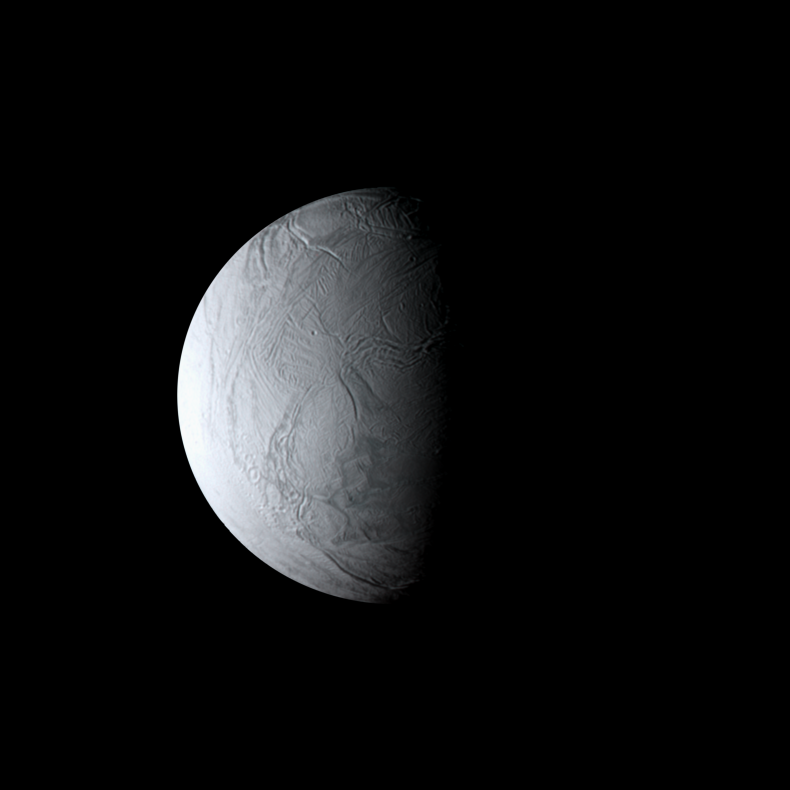

White Moon

As the Cassini spacecraft sped away from Enceladus following its close August 2008 flyby, the moon’s wrinkled south polar region remained in view.

The blue-green hues so apparent in false color views like PIA11112 (obtained three hours before this image) are absent in natural-color views like this one, which approximate the scene as it might appear to human eyes. In visible light, the surface of Enceladus is almost perfectly white, and is, in fact, one of the most reflective objects in the Solar System.

Images taken using red, green and blue spectral filters were combined to create this view. The images were digitally reprojected onto a computer model of Enceladus, and aligned there, in order to account for the spacecraft’s rapid motion with respect to the moon.

The images were acquired with the Cassini spacecraft narrow-angle camera on Aug. 12, 2008 at a distance of approximately 201,000 kilometers (125,000 miles) from Enceladus. Image scale at maximum resolution is 1 kilometer (0.6 mile) per pixel.

The Cassini-Huygens mission is a cooperative project of NASA, the European Space Agency and the Italian Space Agency. The Jet Propulsion Laboratory, a division of the California Institute of Technology in Pasadena, manages the mission for NASA’s Science Mission Directorate, Washington, D.C. The Cassini orbiter and its two onboard cameras were designed, developed and assembled at JPL. The imaging operations center is based at the Space Science Institute in Boulder, Colo.

Credit: NASA/JPL/Space Science Institute